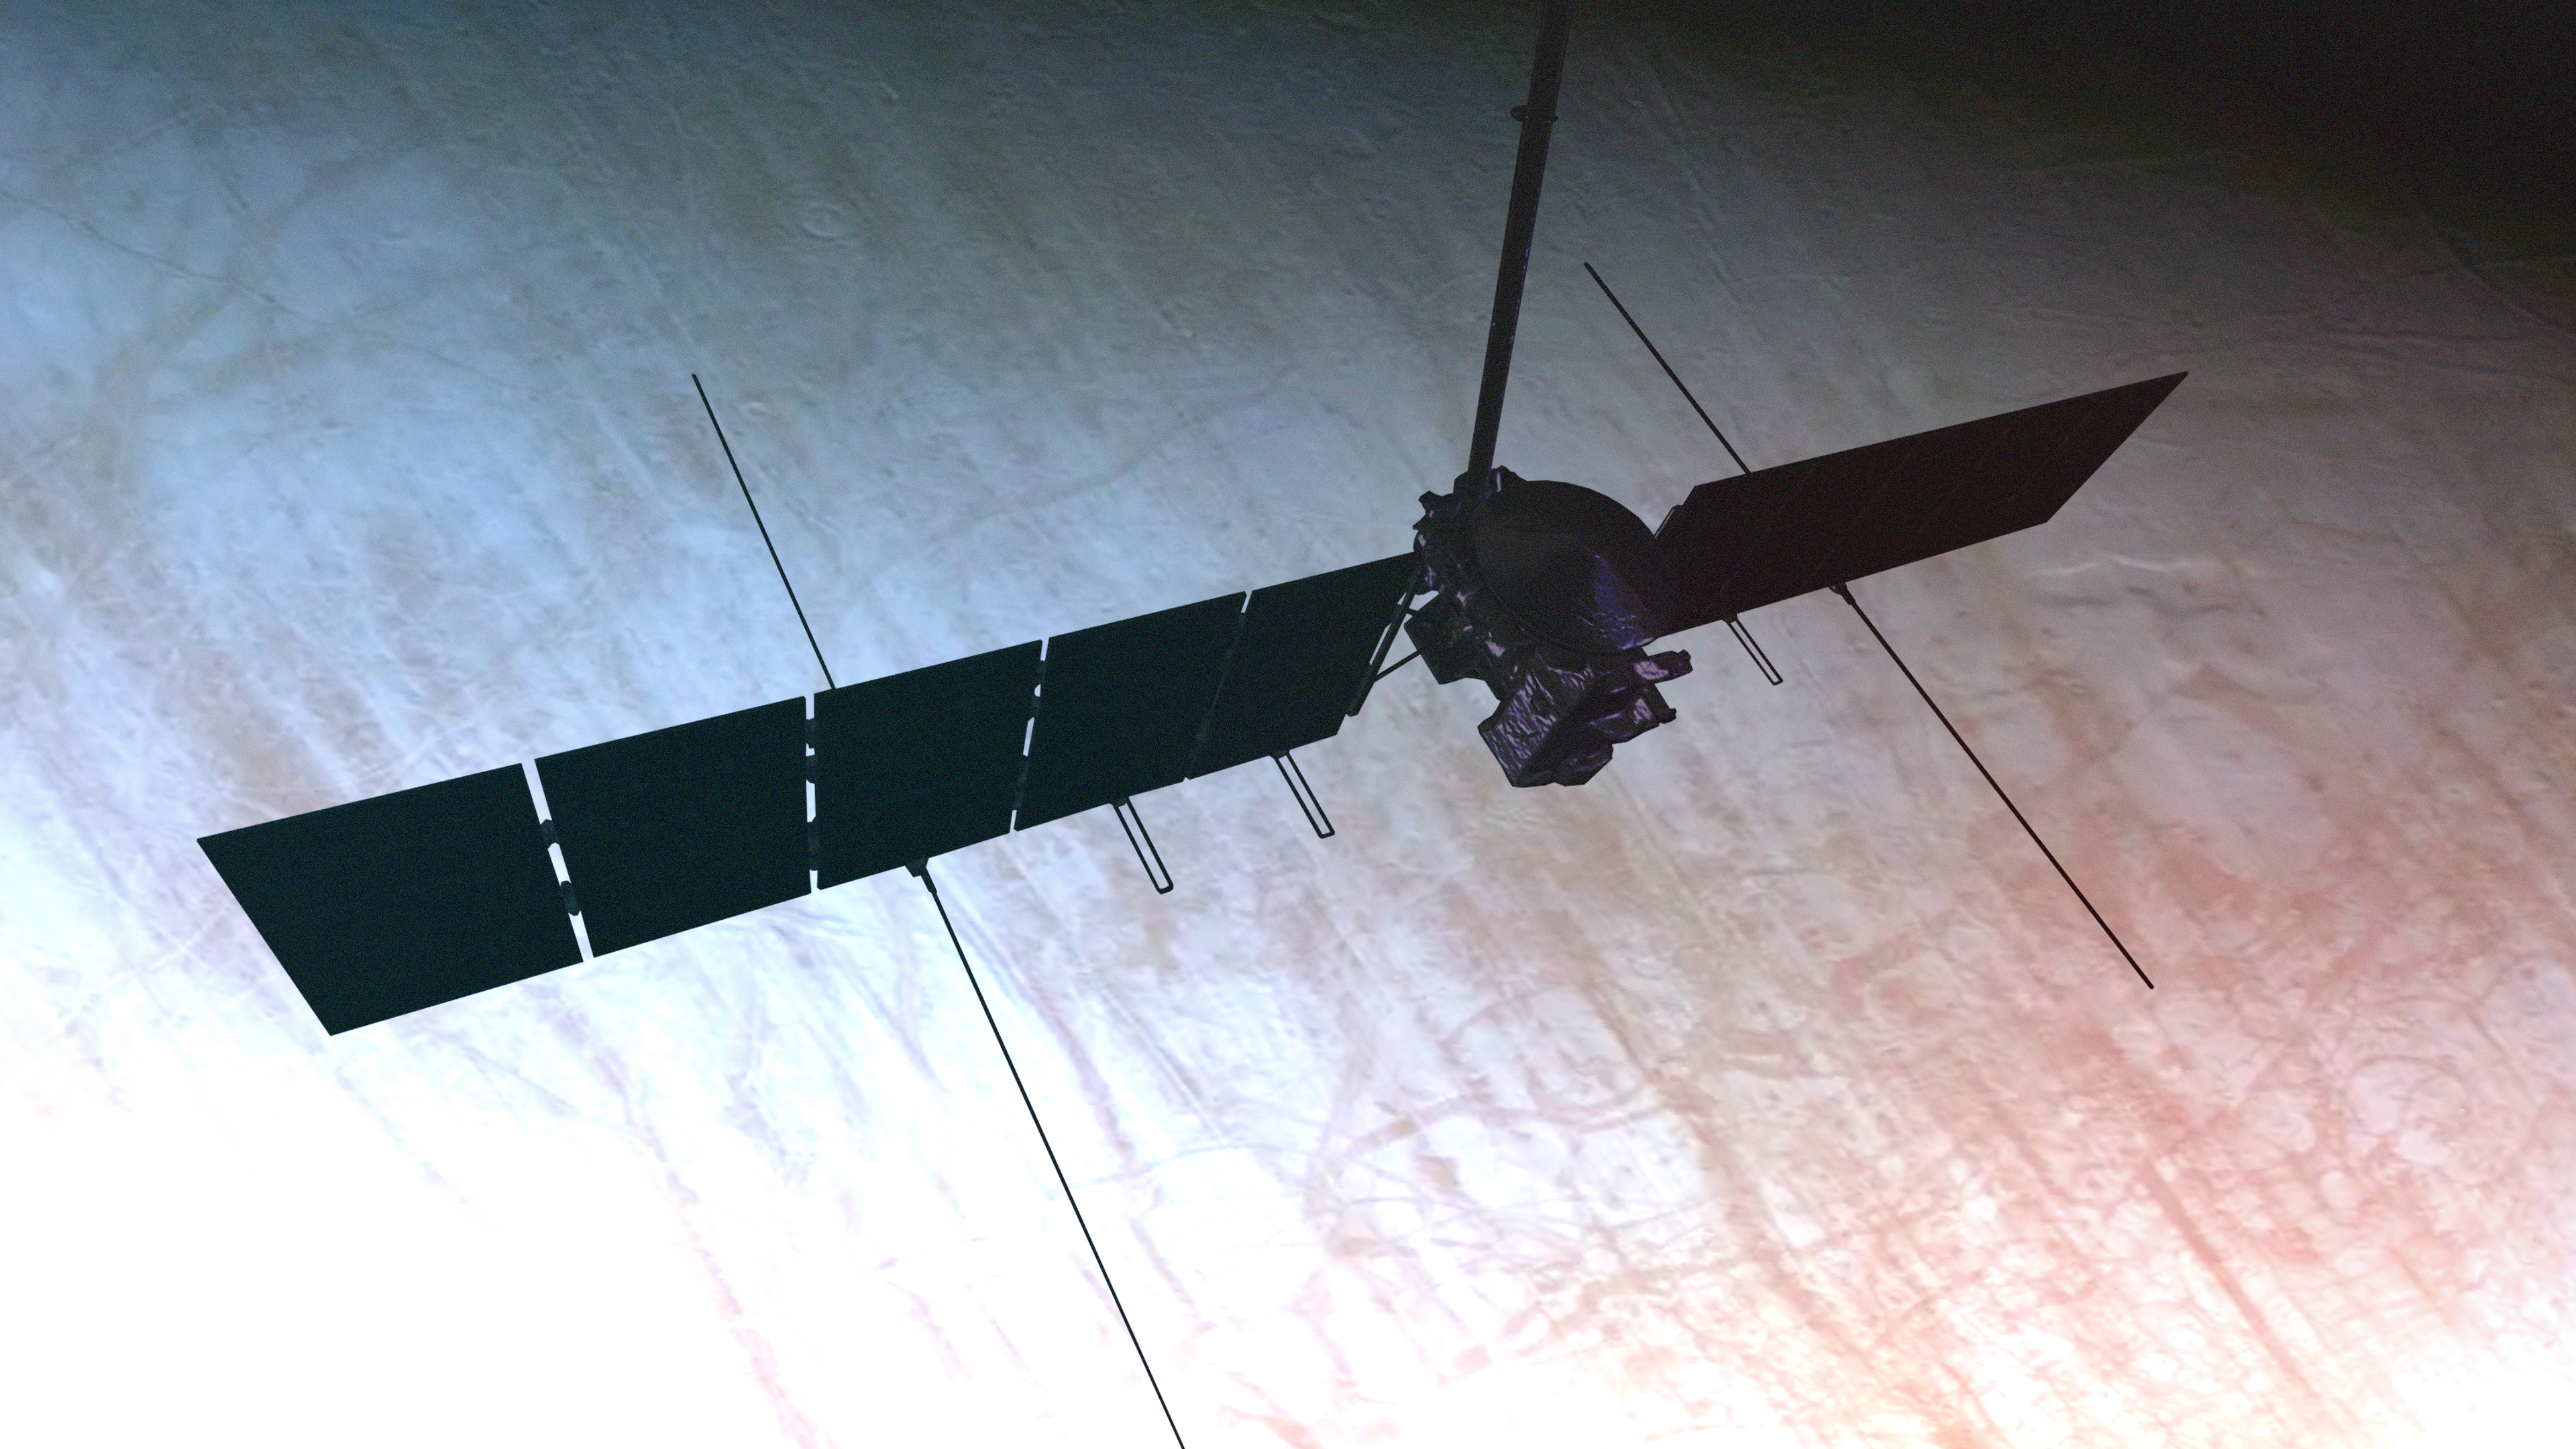

Europa Clipper Zooms Over Its Target of Study (Artist’s Concept)

This artist’s concept depicts NASA’s Europa Clipper spacecraft performing a close flyby of Jupiter’s icy moon Europa. Scheduled to arrive at Jupiter in April 2030, Europa Clipper will orbit the gas giant and be the first mission to specifically target Europa for detailed science investigation.

Europa Clipper’s three main science objectives are to determine the thickness of the moon’s icy shell and its interactions with the ocean below, to investigate its composition, and to characterize its geology. The mission’s detailed exploration of Europa will help scientists better understand the astrobiological potential for habitable worlds beyond our planet.

Managed by Caltech in Pasadena, California, NASA’s Jet Propulsion Laboratory leads the development of the Europa Clipper mission in partnership with APL for NASA’s Science Mission Directorate in Washington. APL designed the main spacecraft body in collaboration with JPL and NASA’s Goddard Space Flight Center in Greenbelt, Maryland, NASA’s Marshall Space Flight Center in Huntsville, Alabama, and Langley Research Center in Hampton, Virginia. The Planetary Missions Program Office at Marshall executes program management of the Europa Clipper mission.

NASA’s Launch Services Program, based at Kennedy, manages the launch service for the Europa Clipper spacecraft, which will launch on a SpaceX Falcon Heavy rocket from Launch Complex 39A at Kennedy.

Credit: NASA/JPL-Caltech